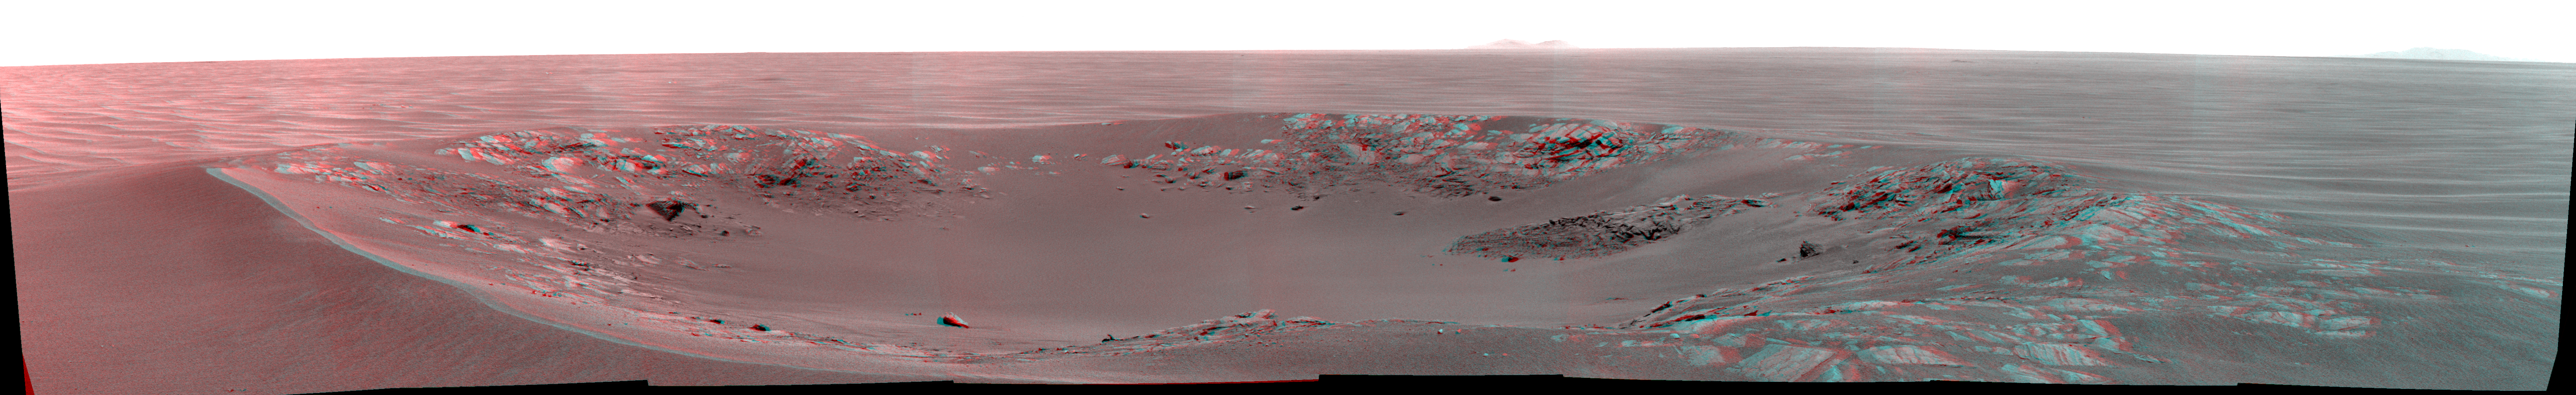

‘Intrepid’ Crater on Mars (Stereo)

“Intrepid” crater on Mars carries the name of the lunar module of NASA’s Apollo 12 mission, which landed on Earth’s moon Nov. 19, 1969. NASA’s Mars Exploration Rover Opportunity recorded this stereo view of the crater during the 2,417th Martian day, or sol, of the rover’s work on Mars (Nov. 11, 2010).

The scene appears three-dimensional when viewed through red-blue glasses with the red lens on the left. It combines images from the left eye and right eye of Opportunity’s panoramic camera (Pancam).

Intrepid crater is about 20 meters (66 feet) in diameter. That is about the same size as the crater where Opportunity spent its first two months on Mars: Eagle crater. The rover’s look-back image into Eagle crater after driving out of it in 2004 is at PIA05755.

The rover science team uses a convention of assigning the names of historic ships of exploration as the informal names for craters seen by Opportunity. Apollo 12’s lunar module Intrepid carried astronauts Alan Bean and Pete Conrad to the surface of Earth’s moon while crewmate Dick Gordon orbited overhead in the mission’s command and service module, Yankee Clipper.

Credit: NASA/JPL-Caltech/Cornell University